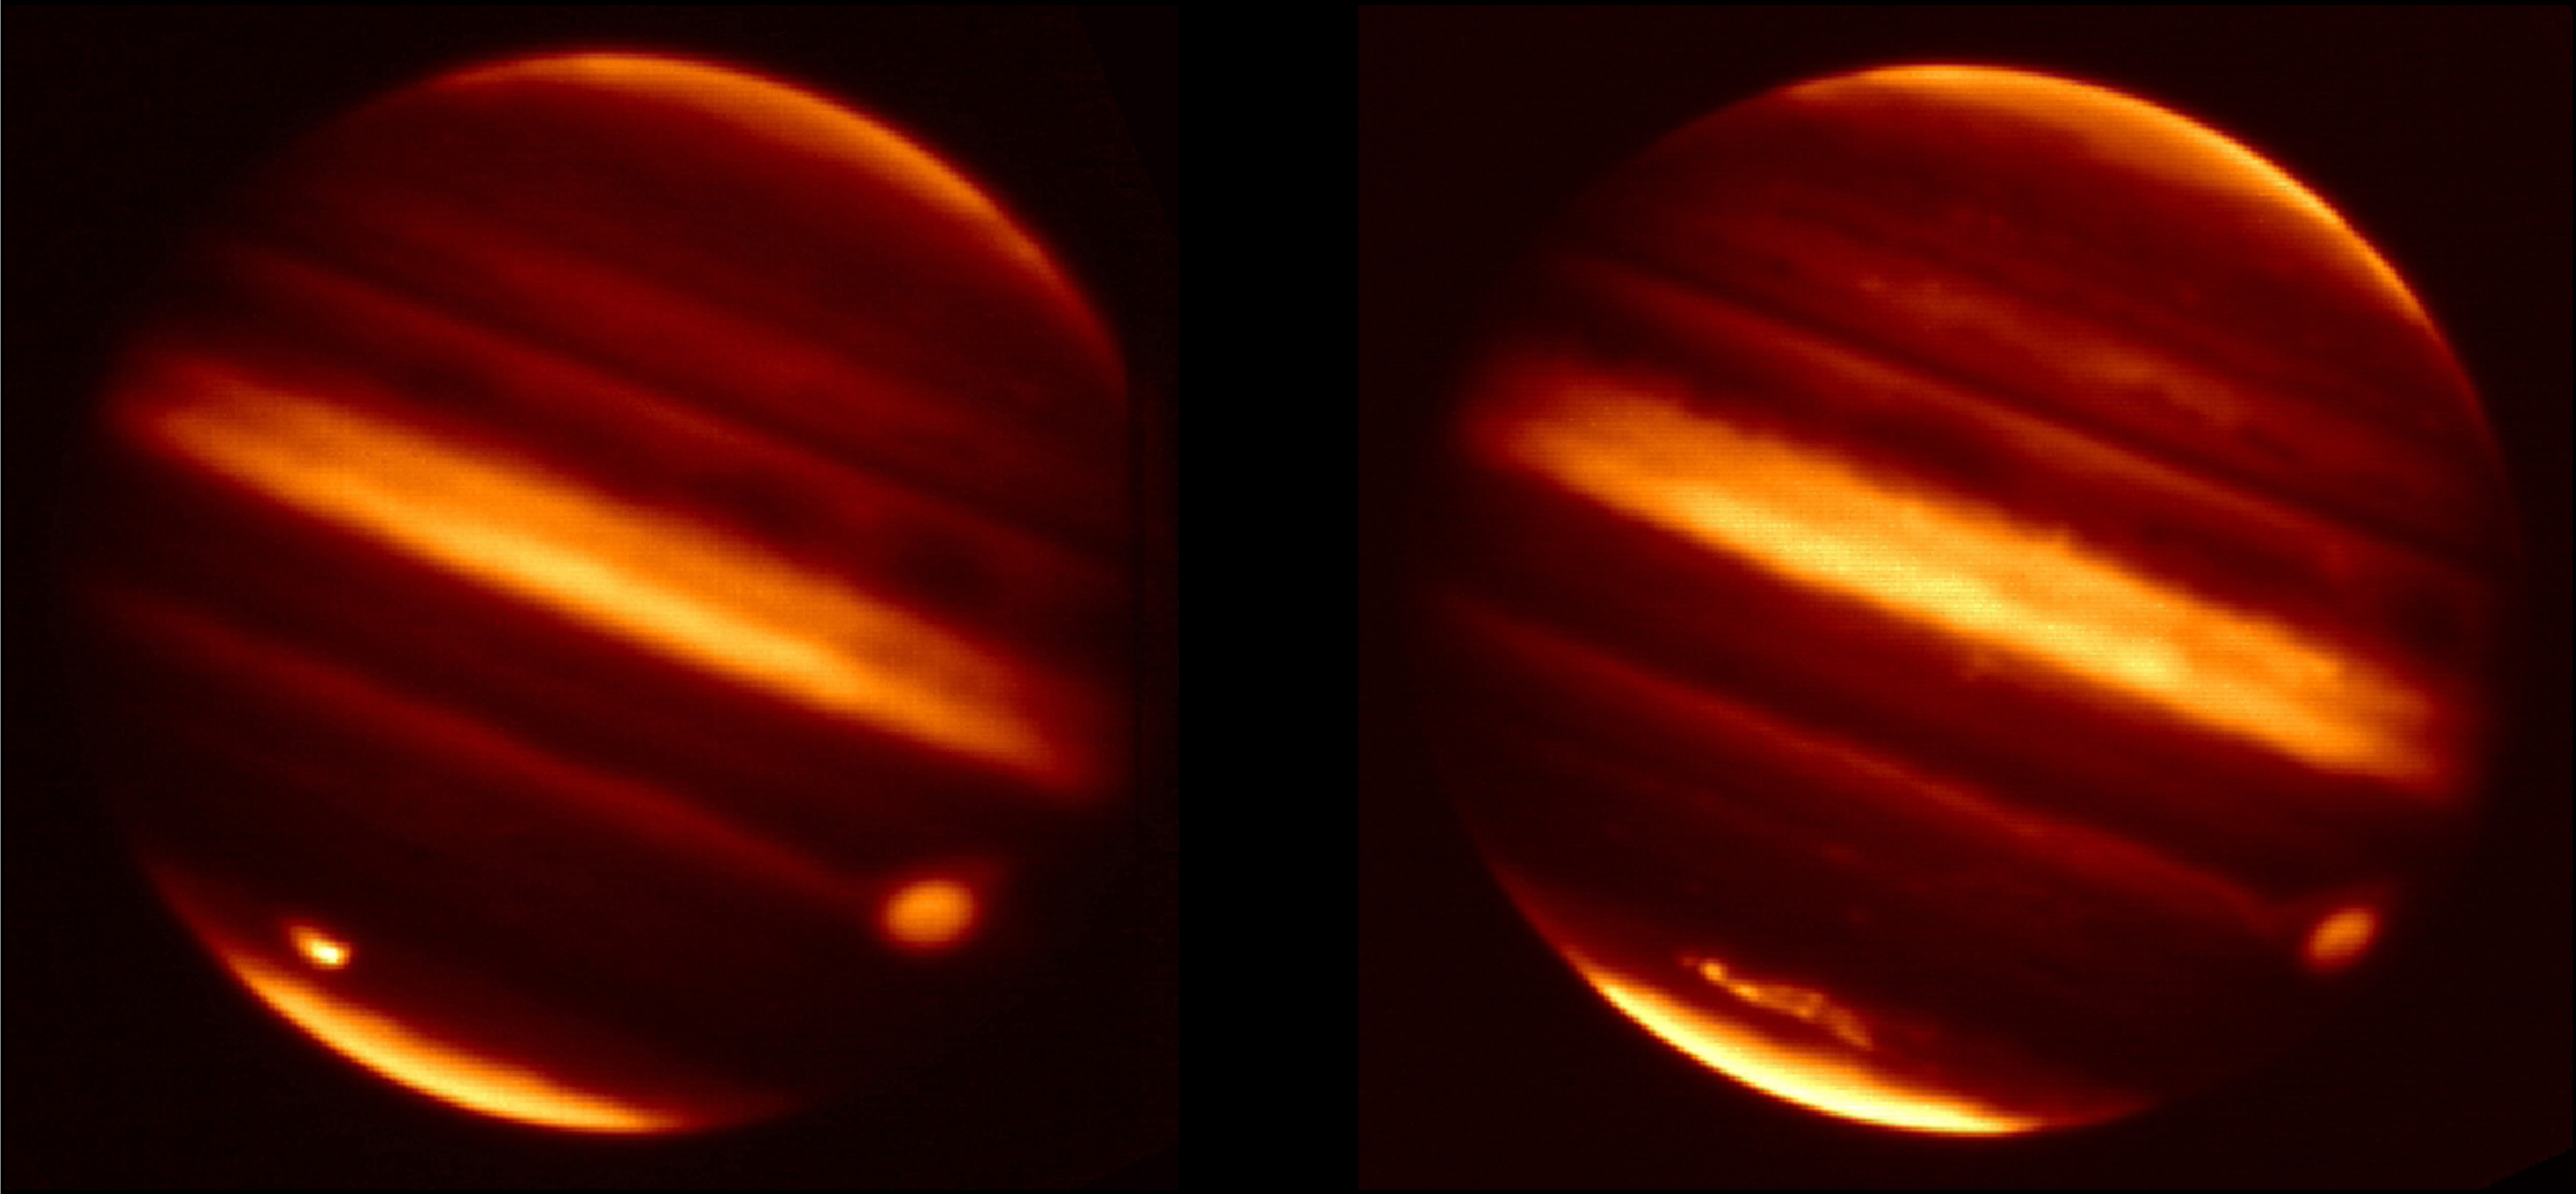

Jupiter Scar in Infrared

These infrared images obtained from NASA’s Infrared Telescope Facility in Mauna Kea, Hawaii, show particle debris in Jupiter’s atmosphere after an object hurtled into the atmosphere on July 19, 2009. The image on the left was taken on July 20, 2009, and the image on the right was taken on Aug. 16, 2009. The impact and its aftereffects can be seen as the bright spot on the lower left of the July 20 image and as the bright smudge on the lower left of the Aug. 16 image. By Aug. 16, the debris had been sheared apart by Jupiter’s winds to a larger extent

The images were taken in wavelengths of radiation around 2.1 microns. Scientists assigned white to show the highest concentrations of particle debris. The Great Red Spot, a giant storm, can be seen in orange on the right side of the planet.

Credit: NASA/IRTF/JPL-Caltech/University of Oxford